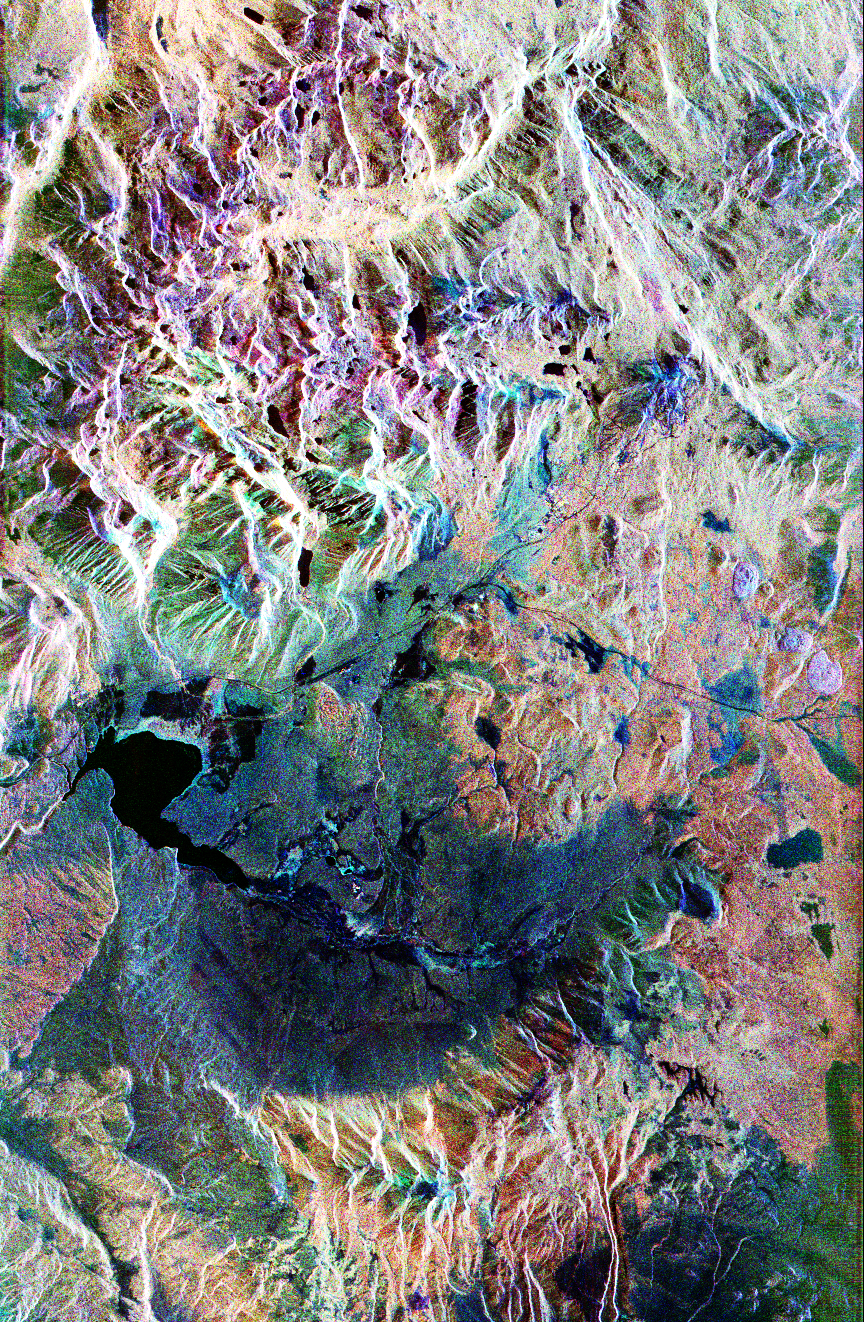

Space Radar Image of Mammoth Mountain, California

This false-color composite radar image of the Mammoth Mountain area in the Sierra Nevada Mountains, California, was acquired by the Spaceborne Imaging Radar-C and X-band Synthetic Aperture Radar aboard the space shuttle Endeavour on its 67th orbit on October 3, 1994. The image is centered at 37.6 degrees north latitude and 119.0 degrees west longitude. The area is about 39 kilometers by 51 kilometers (24 miles by 31 miles). North is toward the bottom, about 45 degrees to the right.

In this image, red was created using L-band (horizontally transmitted/vertically received) polarization data; green was created using C-band (horizontally transmitted/vertically received) polarization data; and blue was created using C-band (horizontally transmitted and received) polarization data. Crawley Lake appears dark at the center left of the image, just above or south of Long Valley. The Mammoth Mountain ski area is visible at the top right of the scene. The red areas correspond to forests, the dark blue areas are bare surfaces and the green areas are short vegetation, mainly brush. The purple areas at the higher elevations in the upper part of the scene are discontinuous patches of snow cover from a September 28 storm. New, very thin snow was falling before and during the second space shuttle pass. In parallel with the operational SIR-C data processing, an experimental effort is being conducted to test SAR data processing using the Jet Propulsion Laboratory’s massively parallel supercomputing facility, centered around the Cray Research T3D. These experiments will assess the abilities of large supercomputers to produce high throughput Synthetic Aperture Radar processing in preparation for upcoming data-intensive SAR missions. The image released here was produced as part of this experimental effort.

Spaceborne Imaging Radar-C and X-Synthetic Aperture Radar (SIR-C/X-SAR) are part of NASA’s Mission to Planet Earth. The radars illuminate Earth with microwaves, allowing detailed observations at any time, regardless of weather or sunlight conditions. SIR-C/X-SAR uses three microwave wavelengths: L-band (24 cm), C-band (6 cm), and X-band (3 cm). The multi-frequency data will be used by the international scientific community to better understand the global environment and how it is changing. The SIR-C/X-SAR data, complemented by aircraft and ground studies, will give scientists clearer insights into those environmental changes that are caused by nature and those changes that are induced by human activity.

SIR-C was developed by NASA’s Jet Propulsion Laboratory. X-SAR was developed by the Dornier and Alenia Spazio companies for the German space agency, Deutsche Agentur fuer Raumfahrtangelegenheiten (DARA), and the Italian space agency, Agenzia Spaziale Italiana (ASI), with the Deutsche Forschungsanstalt fuer Luft und Raumfahrt e.V.(DLR), the major partner in science operations and data processing of X-SAR.

Credit: NASA/JPL